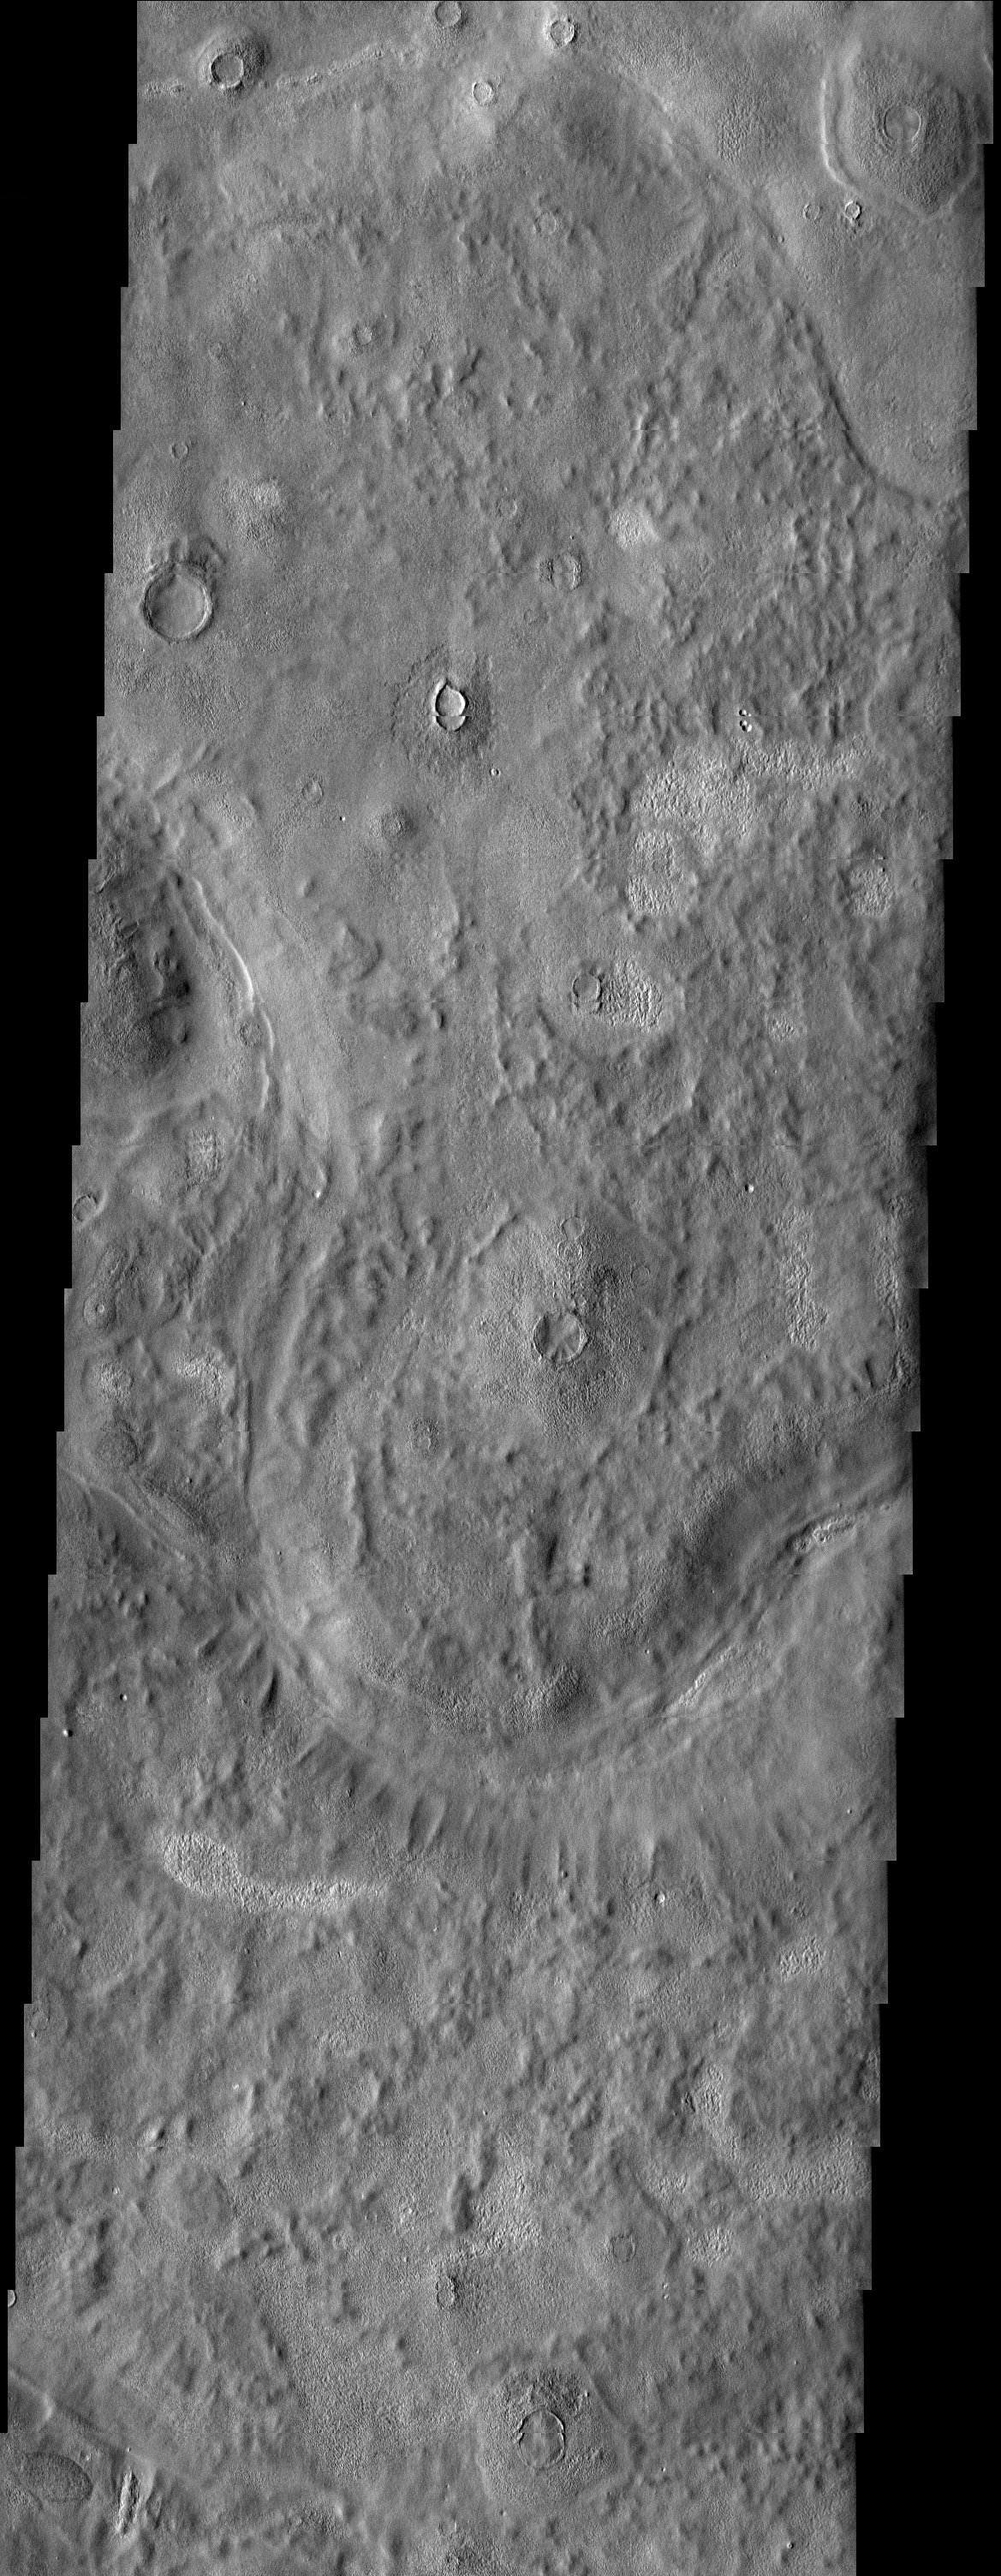

Textures in Arcadia Planitia

An unusual mix of textures is featured in this image of a surface east of the Phlegra Montes. Scabby mounds, commonly occurring around degraded craters, mix with a more muted, knobby terrain. Cutting through the scene are troughs associated with the quasi-polygonal features that are most evident in the MOLA context image. Given the mid-latitude location, it is likely that ground ice has had a role in shaping this landscape.

Note: this THEMIS visual image has not been radiometrically nor geometrically calibrated for this preliminary release. An empirical correction has been performed to remove instrumental effects. A linear shift has been applied in the cross-track and down-track direction to approximate spacecraft and planetary motion. Fully calibrated and geometrically projected images will be released through the Planetary Data System in accordance with Project policies at a later time.

NASA’s Jet Propulsion Laboratory manages the 2001 Mars Odyssey mission for NASA’s Office of Space Science, Washington, D.C. The Thermal Emission Imaging System (THEMIS) was developed by Arizona State University, Tempe, in collaboration with Raytheon Santa Barbara Remote Sensing. The THEMIS investigation is led by Dr. Philip Christensen at Arizona State University. Lockheed Martin Astronautics, Denver, is the prime contractor for the Odyssey project, and developed and built the orbiter. Mission operations are conducted jointly from Lockheed Martin and from JPL, a division of the California Institute of Technology in Pasadena.

Image information: VIS instrument. Latitude 44.9, Longitude 175.9 East (184.1 West). 19 meter/pixel resolution.

Credit: NASA/JPL/Arizona State University